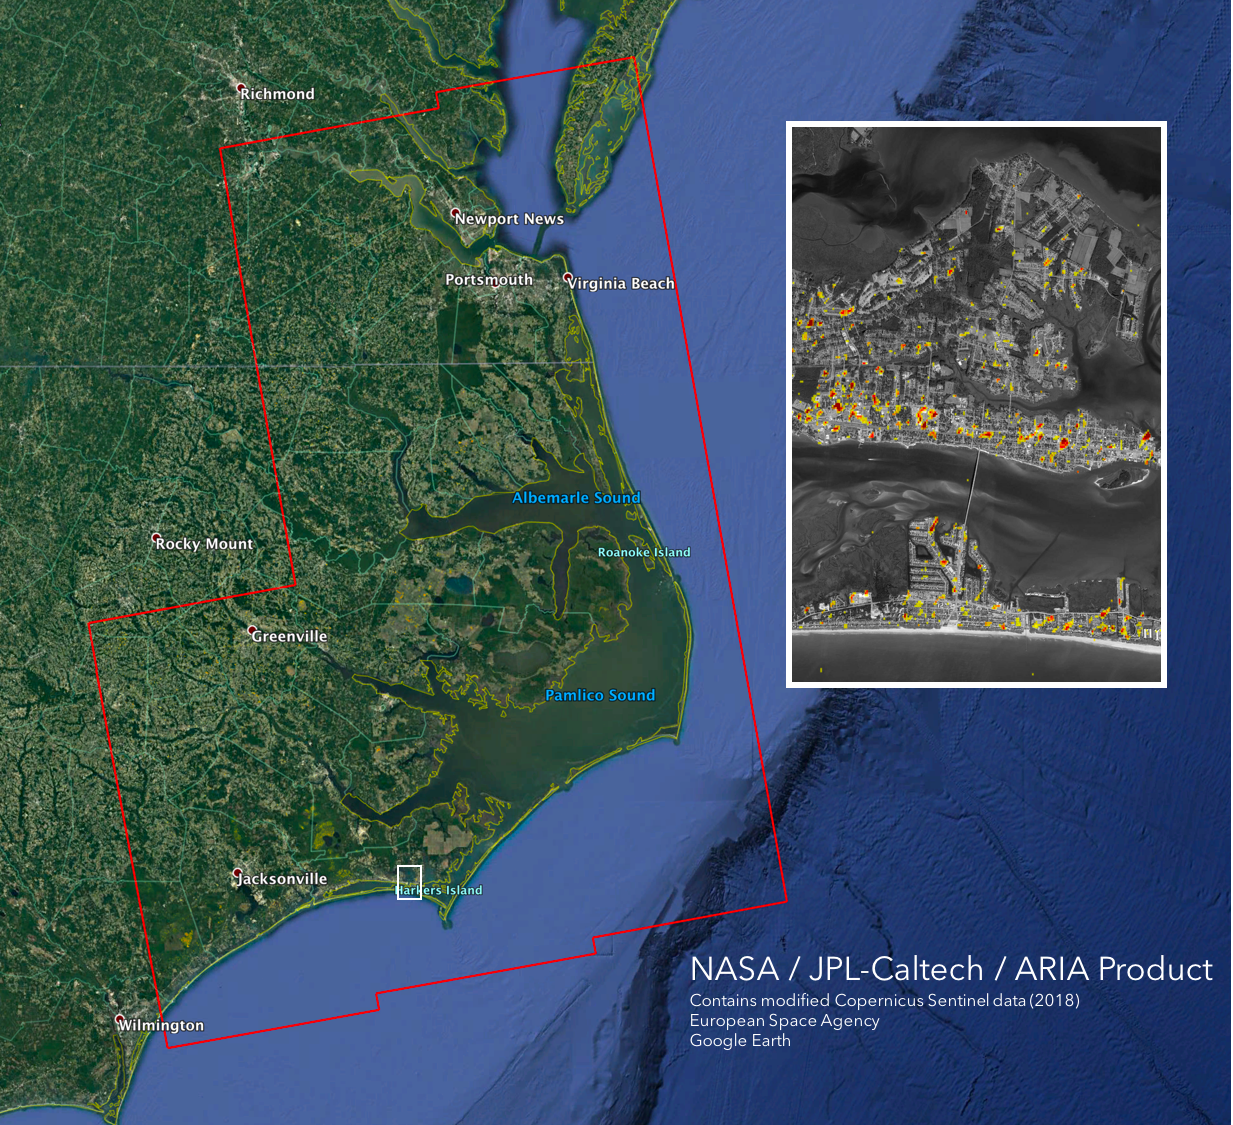

NASA’s ARIA Maps Damage from Florence

The Advanced Rapid Imaging and Analysis (ARIA) team at NASA’s Jet Propulsion Laboratory in Pasadena, California, created this Damage Proxy Map (DPM) depicting areas of the Carolinas that are likely damaged (shown by red and yellow pixels) as a result of Hurricane Florence. The map is derived from synthetic aperture radar (SAR) images from the Copernicus Sentinel-1 satellites, operated by the European Space Agency (ESA). The images were taken before (September 02, 2016) and 12 hours after the hurricane’s landfall (September 14, 2018 7:06 PM local time).

The map covers an area of 155 miles x 210 miles (250 km x 340 km), indicated with the big red polygon. Each pixel measures about 33 yards x 33 yards (30 m x 30 m). The color variation from yellow to red indicates increasingly more significant ground surface change. Media reports provided anecdotal preliminary validation. This damage proxy map should be used as guidance to identify damaged areas, and may be less reliable over vegetated areas and flooded areas. For example, the scattered single colored pixels over vegetated areas may be false positives, and the lack of colored pixels over vegetated areas does not necessarily mean no damage.

Sentinel-1 data were accessed through the Copernicus Open Access Hub. The image contains modified Copernicus Sentinel data (2018), processed by ESA and analyzed by the NASA-JPL/Caltech ARIA team. This research was carried out at JPL funded by NASA.

Credit: NASA/JPL-Caltech/ESA